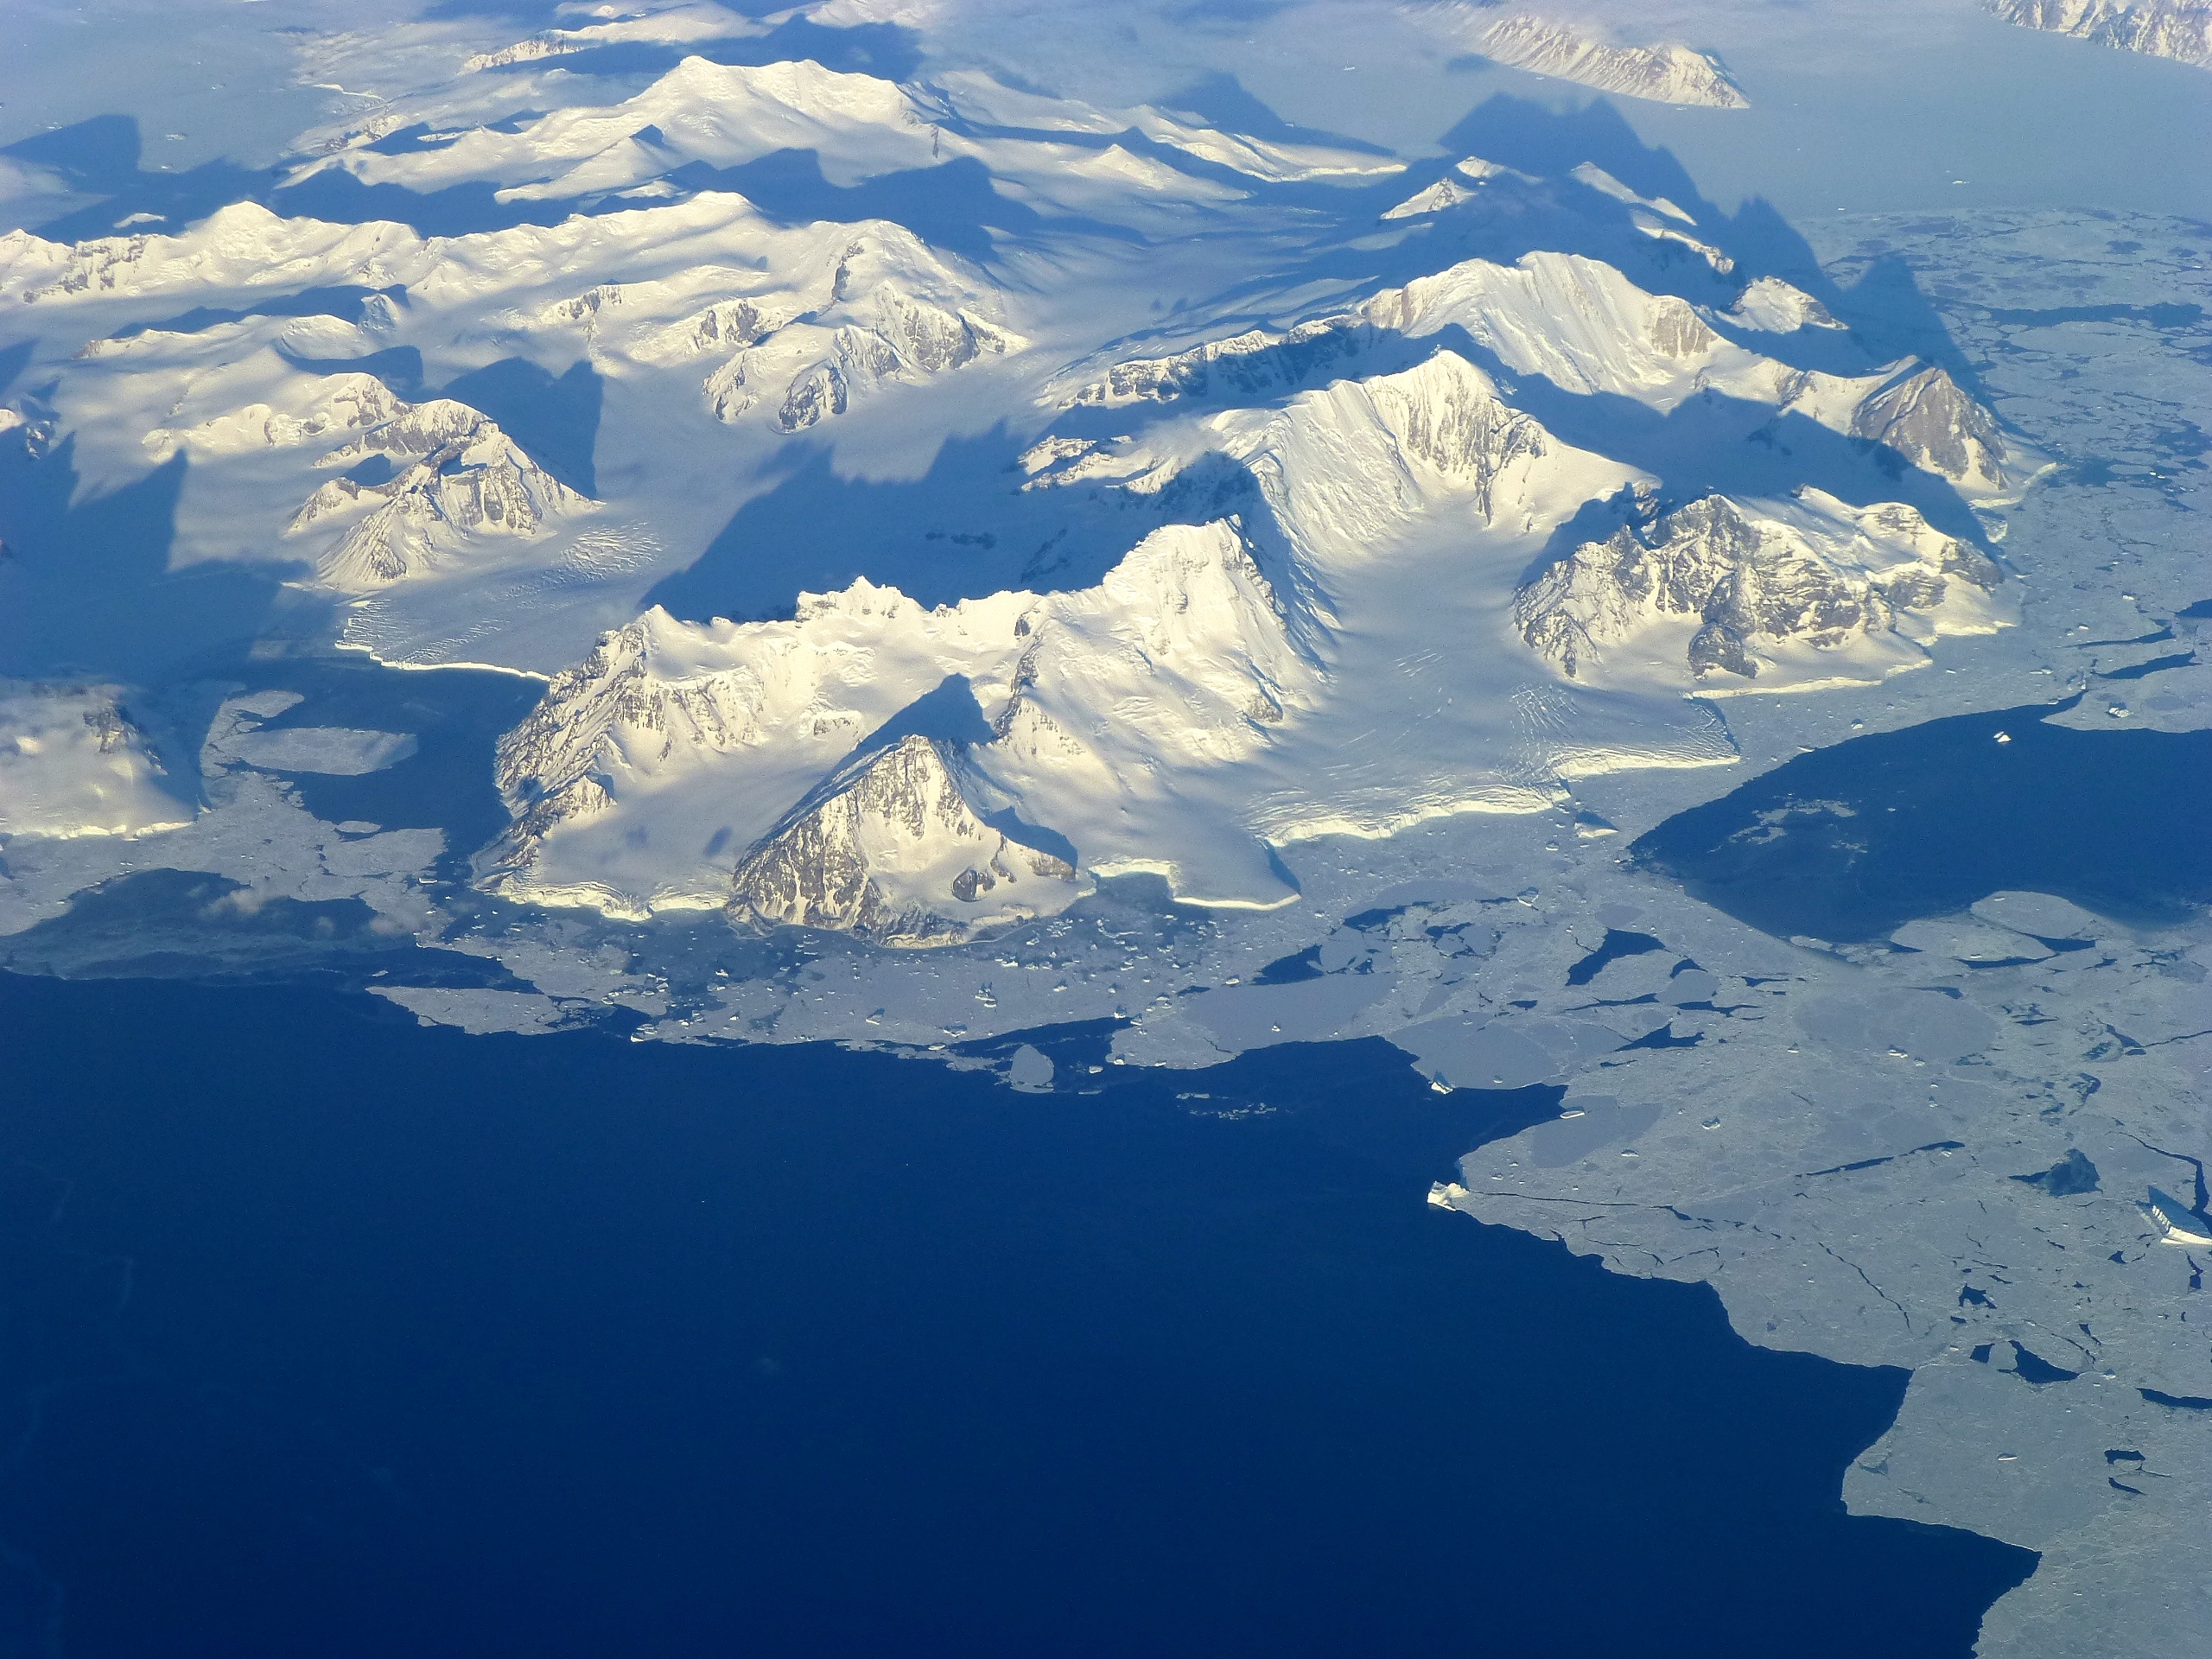

Coastal mountains

View of the northern Antarctic Peninsula from high altitude during IceBridge's flight back from the Foundation Ice Stream, on Oct. 28. NASA's Operation IceBridge is an airborne science mission to study Earth's polar ice.

Credit: NASA/Goddard/Maria-Jose Vinas